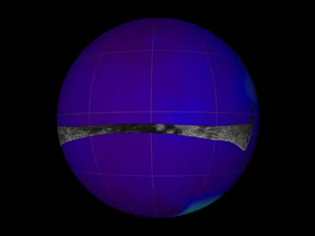

Titan’s Geological Goldmine – Radar Movie

Titan’s Geological Goldmine

Cassini’s powerful radar eyes have uncovered a geologic goldmine in a region called Xanadu on Saturn’s moon Titan. Panning west to east, the geologic features include river channels, mountains and hills, a crater and possible lakes.

The movie shows the location mapped with the Cassini Radar Mapper using its Synthetic Aperture Radar imaging mode on April 30, 2006. The global map shows the areas mapped so far by radar. The radar swaths are superimposed on a false-color image made from observations by NASA’s Hubble Space Telescope.

Cassini’s radar has revealed a variety of geologic features, including impact craters, wind-blown deposits, channels and cryovolcanic features.

The Cassini-Huygens mission is a cooperative project of NASA, the European Space Agency and the Italian Space Agency. The Jet Propulsion Laboratory, a division of the California Institute of Technology in Pasadena, manages the mission for NASA’s Science Mission Directorate, Washington, D.C. The Cassini orbiter was designed, developed and assembled at JPL. The radar instrument was built by JPL and the Italian Space Agency, working with team members from the United States and several European countries.

Credit: NASA/JPL-Caltech/ASI